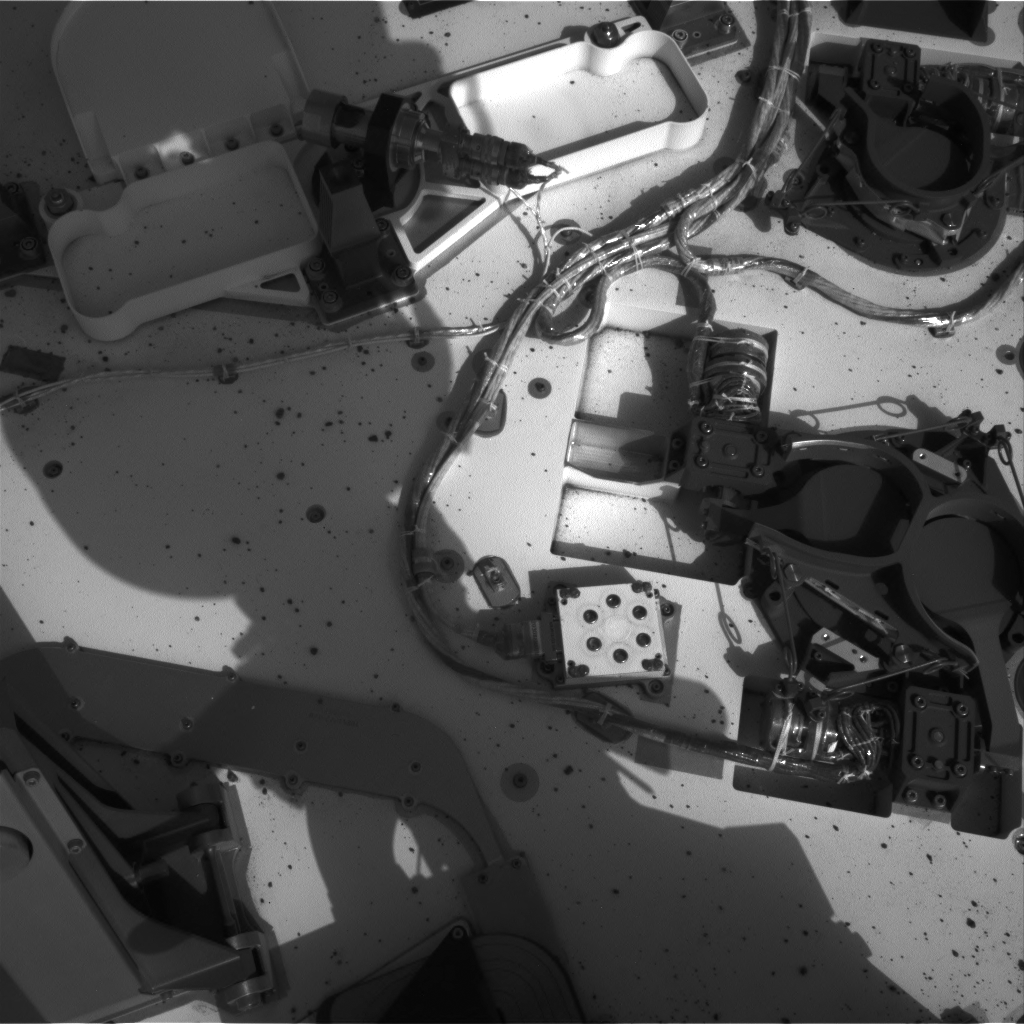

Opening and Closing SAM

This set of images from NASA’s Curiosity rover shows the inlet covers for the Sample Analysis at Mars instrument opening and closing, as the rover continues to check out its instruments in the first phase after landing. These images were taken by the Navigation camera on the 36th Martian day, or sol, of the rover’s operations on Mars (Sept. 11, 2012). The rover’s mast is casting a shadow over the deck.

Credit: NASA/JPL-Caltech